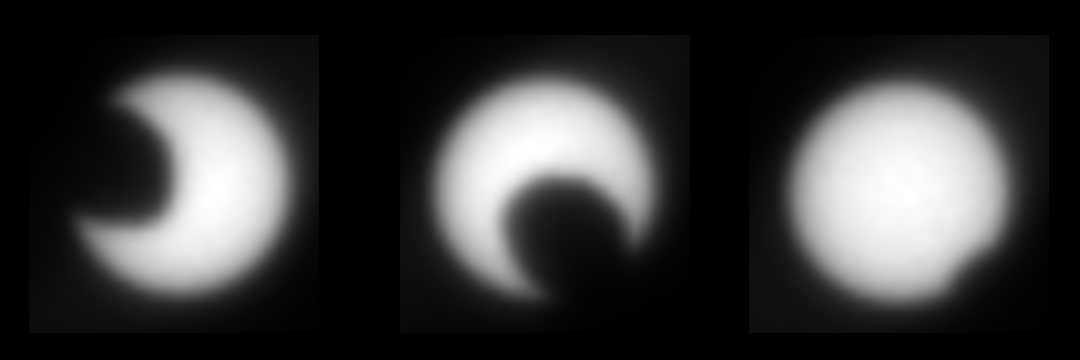

Martian Moon Eclipses Sun, in Stages

This panel illustrates the transit of the martian moon Phobos across the Sun. It is made up of images taken by the Mars Exploration Rover Opportunity on the morning of the 45th martian day, or sol, of its mission. This observation will help refine our knowledge of the orbit and position of Phobos. Other spacecraft may be able to take better images of Phobos using this new information. This event is similar to solar eclipses seen on Earth in which our Moon passes in front of the Sun. The images were taken by the rover’s panoramic camera.

Credit: NASA/JPL/Cornell